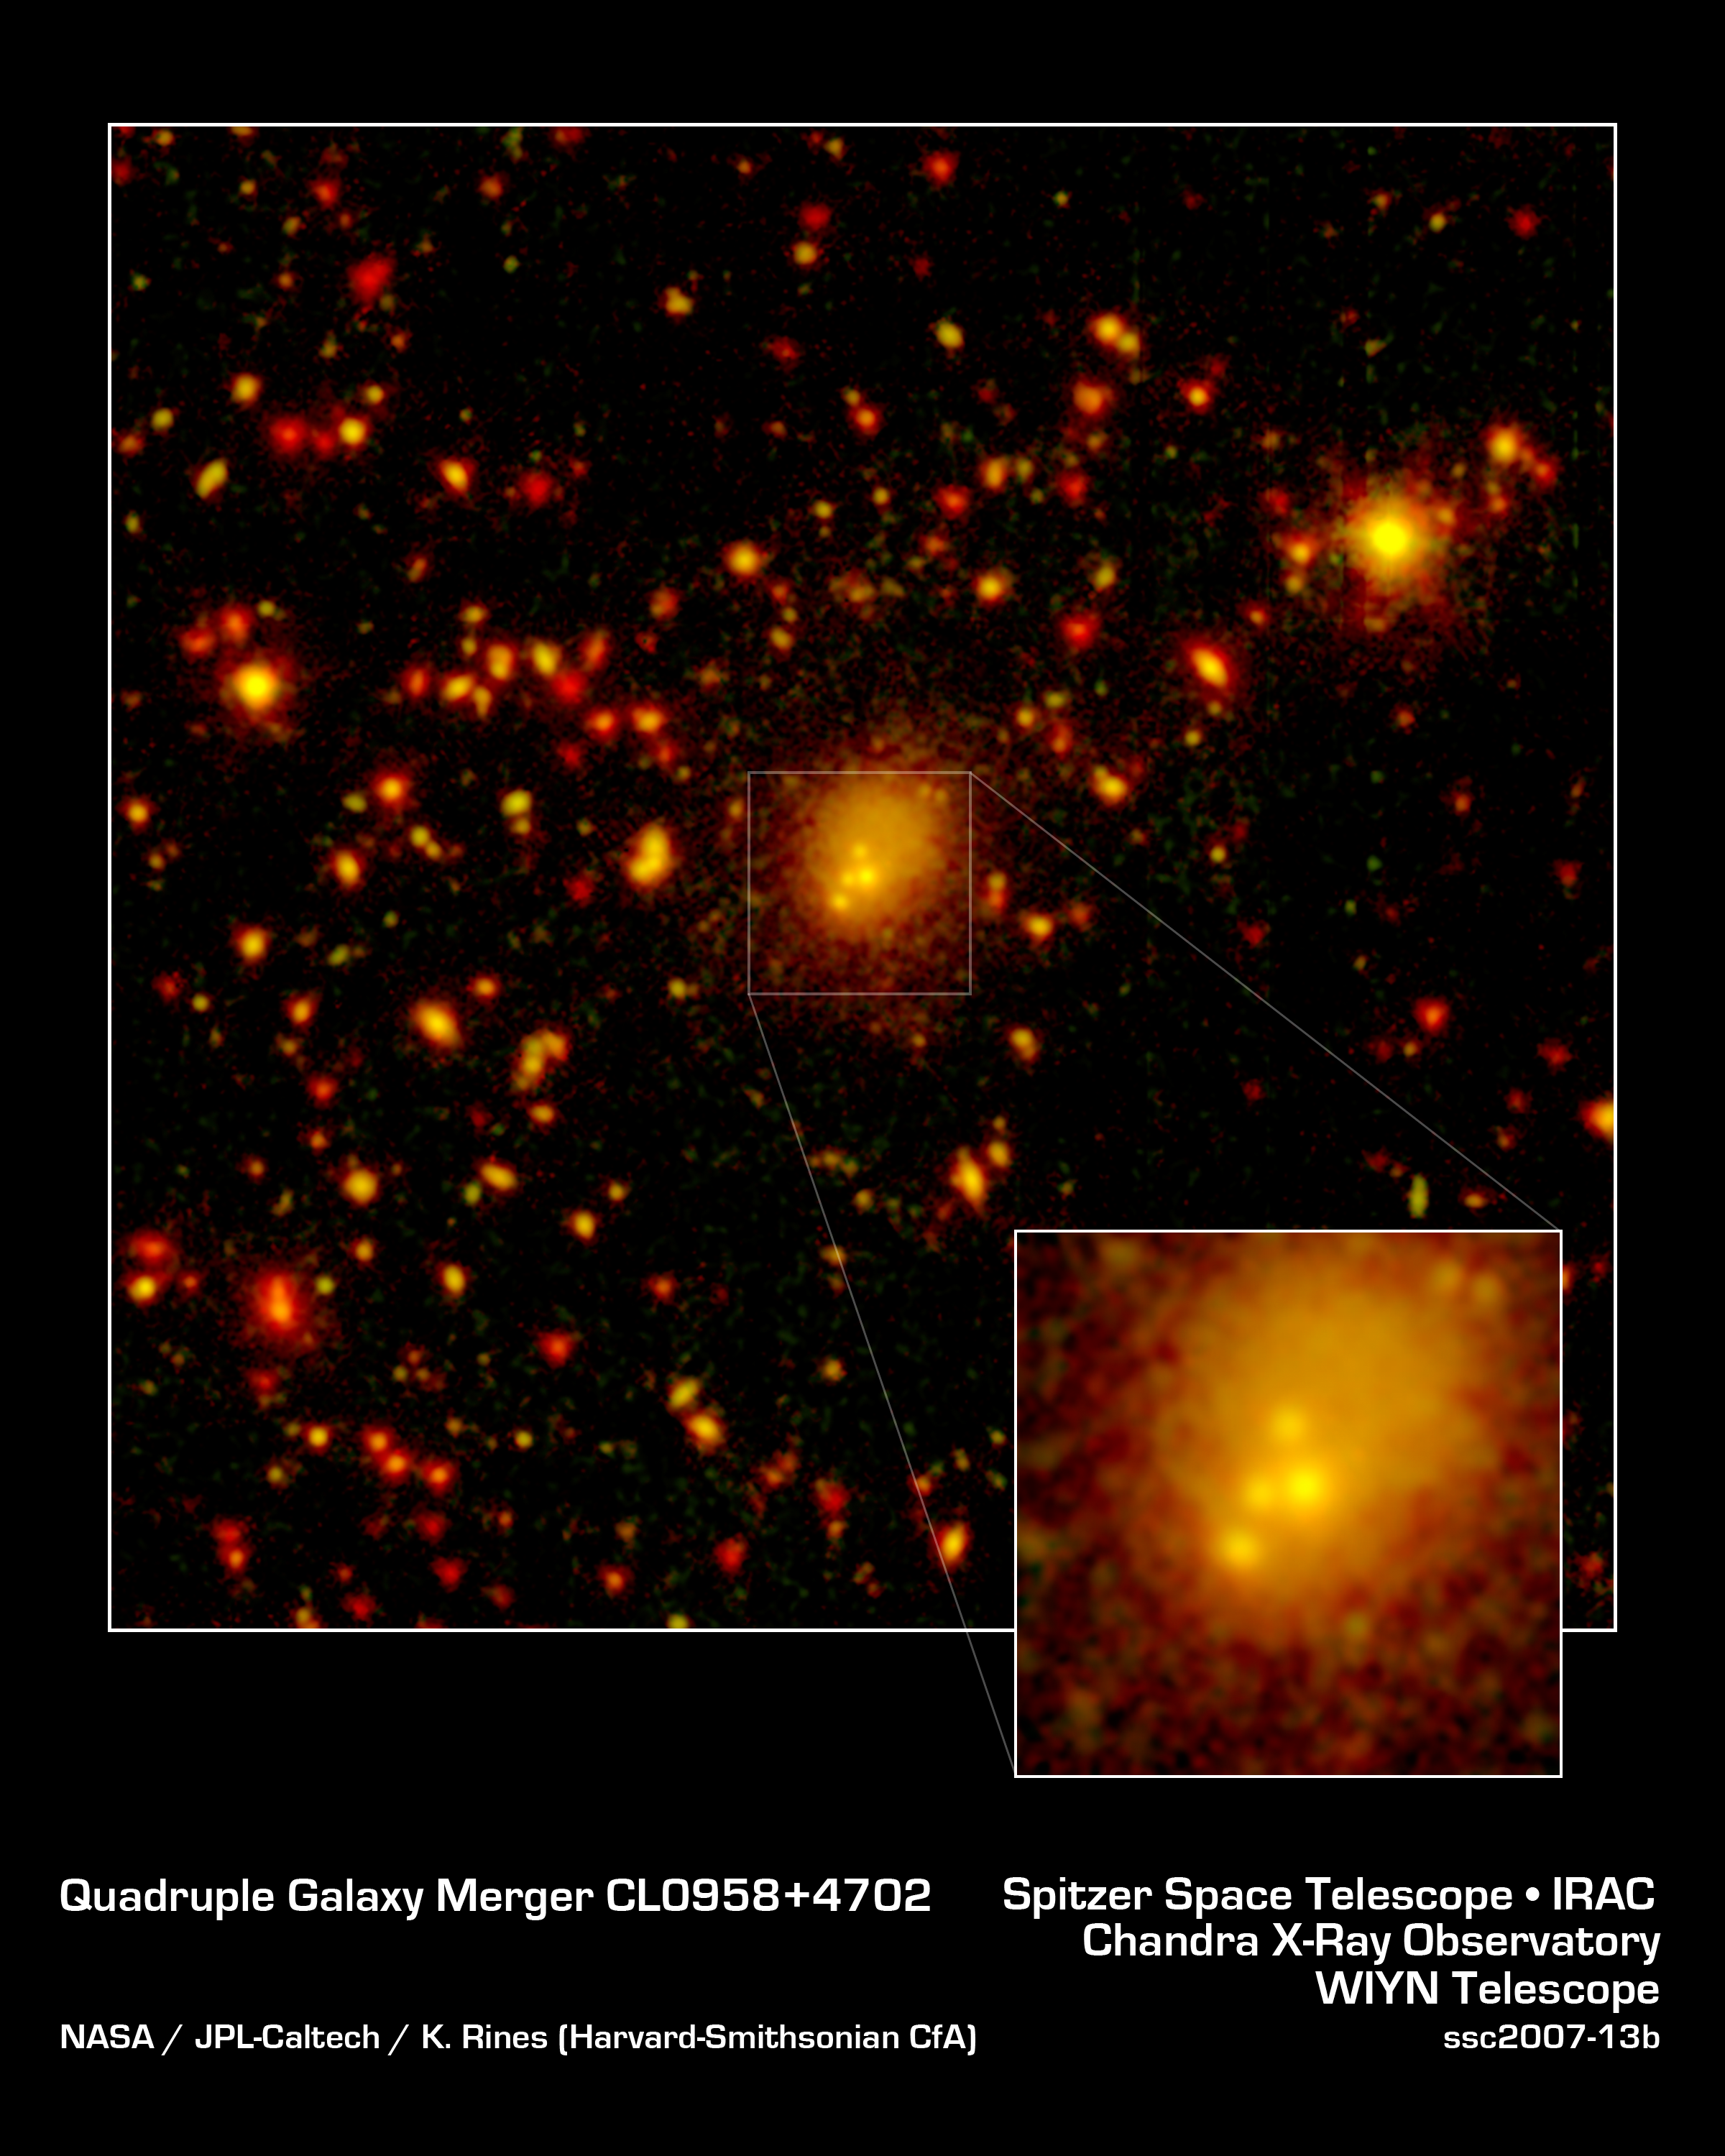

Fearsome Foursome: A Huge Galactic Merger

One of the biggest galaxy collisions ever observed is taking place at the center of this image. The four yellow blobs in the middle are large galaxies that have begun to tangle and ultimately merge into a single gargantuan galaxy. The yellowish cloud around the colliding galaxies contains billions of stars tossed out during the messy encounter. Other galaxies and stars appear in yellow and orange hues.

NASA's Spitzer Space Telescope spotted the four-way collision, or merger, in a giant cluster of galaxies, called CL0958+4702, located nearly five billion light-years away. The dots in the picture are a combination of galaxies in the cluster; background galaxies located behind the cluster; and foreground stars in our own Milky Way galaxy.

Infrared data from Spitzer are colored red in this picture, while visible-light data from a telescope known as WIYN are green. Areas where green and red overlap appear orange or yellow. Since most galaxies in the cluster contain old stars that are visible to Spitzer and WIYN, those galaxies appear orange.

The WIYN telescope, located near Tucson, Ariz., is owned and operated by the WIYN Consortium, which consists of the University of Wisconsin, Indiana University, Yale University, and the National Optical Astronomy Observatory.

Credit: NASA/JPL-Caltech/K. Rines (Harvard-Smithsonian CfA)